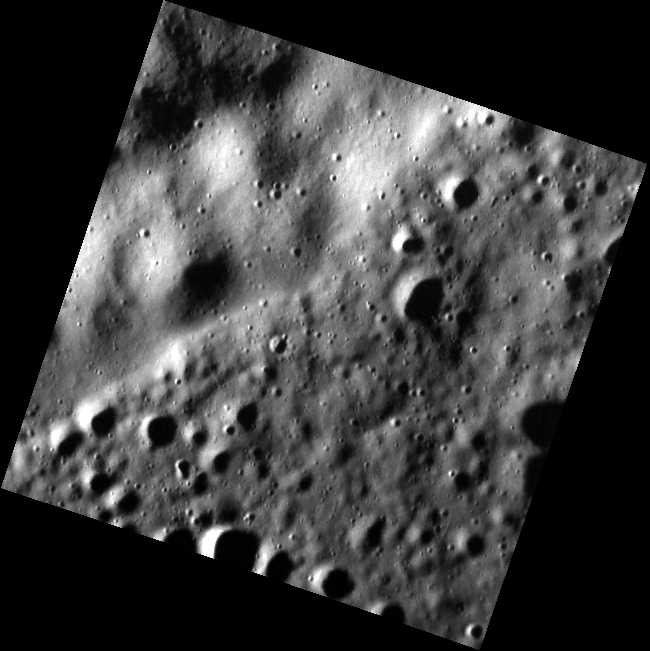

A Wrinkle in Time

Today’s image features a region of the northern volcanic plains just to the southeast of the crater Yoshikawa. A wrinkle ridge cuts diagonally across the image. The high spatial resolution of this image reveals a somewhat smoother texture on the wrinkle ridge than on the terrain to the southeast of it.

This image was acquired as part of the MDIS low-altitude imaging campaign. During MESSENGER’s second extended mission, the spacecraft makes a progressively closer approach to Mercury’s surface than at any previous point in the mission, enabling the acquisition of high-spatial-resolution data. For spacecraft altitudes below 350 kilometers, NAC images are acquired with pixel scales ranging from 20 meters to as little as 2 meters.

Date acquired: October 18, 2014
Image Mission Elapsed Time (MET): 55992080
Image ID: 7269929
Instrument: Narrow Angle Camera (NAC) of the Mercury Dual Imaging System (MDIS)
Center Latitude: 74.96°
Center Longitude: 109.3° E
Resolution: 14 meters/pixel
Scale: This image is about 10.3 km (6.4 mi.) across diagonally.
Incidence Angle: 85.1°
Emission Angle: 5.5°
Phase Angle: 85.1°

The MESSENGER spacecraft is the first ever to orbit the planet Mercury, and the spacecraft’s seven scientific instruments and radio science investigation are unraveling the history and evolution of the Solar System’s innermost planet. During the first two years of orbital operations, MESSENGER acquired over 150,000 images and extensive other data sets. MESSENGER is capable of continuing orbital operations until early 2015.

For information regarding the use of images, see the MESSENGER image use policy.

Credit: NASA/Johns Hopkins University Applied Physics Laboratory/Carnegie Institution of Washington